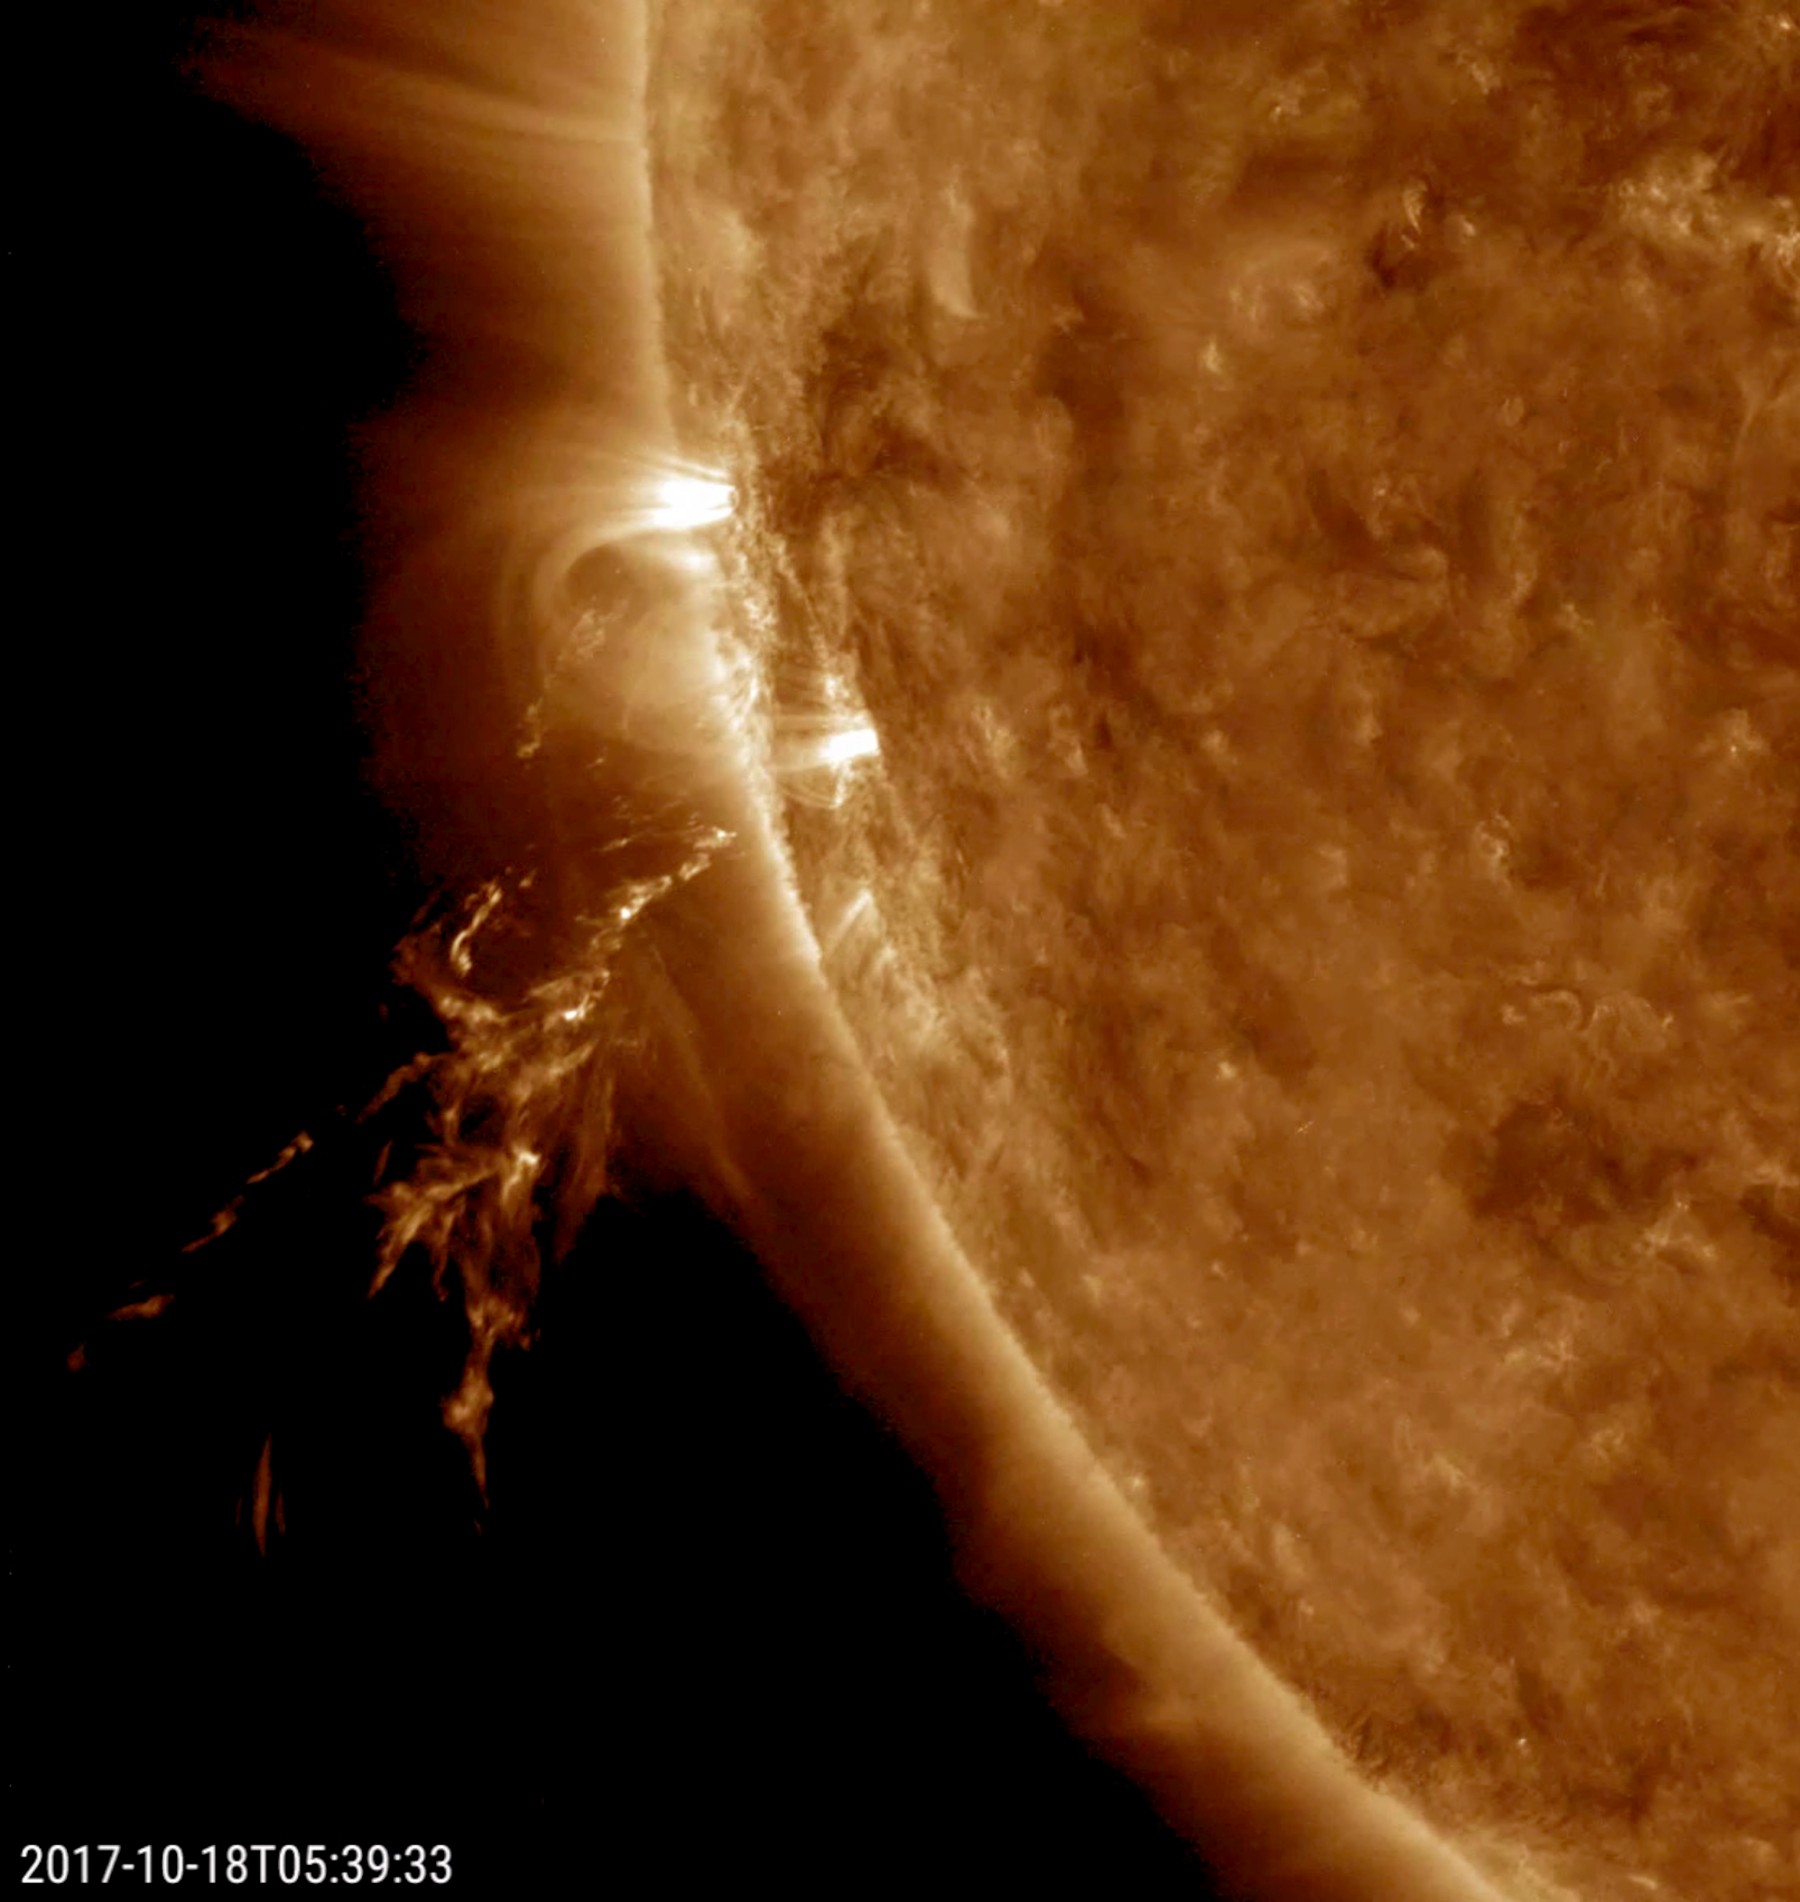

Quick Solar Outburst

A small eruption blew a bright, disjointed stream of plasma into space (Oct. 18, 2017). The source of the blast was just out of sight beyond the edge of the sun. Images from SOHO’s coronagraph instruments show a bright loop of material heading away from the sun near this same area. The video, taken in extreme ultraviolet light, covers just two hours of activity.

Movies
PIA22050_Quick_burst_big.mp4
PIA22050_Quick_burst_sm.mp4

SDO is managed by NASA’s Goddard Space Flight Center, Greenbelt, Maryland, for NASA’s Science Mission Directorate, Washington. Its Atmosphere Imaging Assembly was built by the Lockheed Martin Solar Astrophysics Laboratory (LMSAL), Palo Alto, California.

Credit: NASA/GSFC/Solar Dynamics Observatory